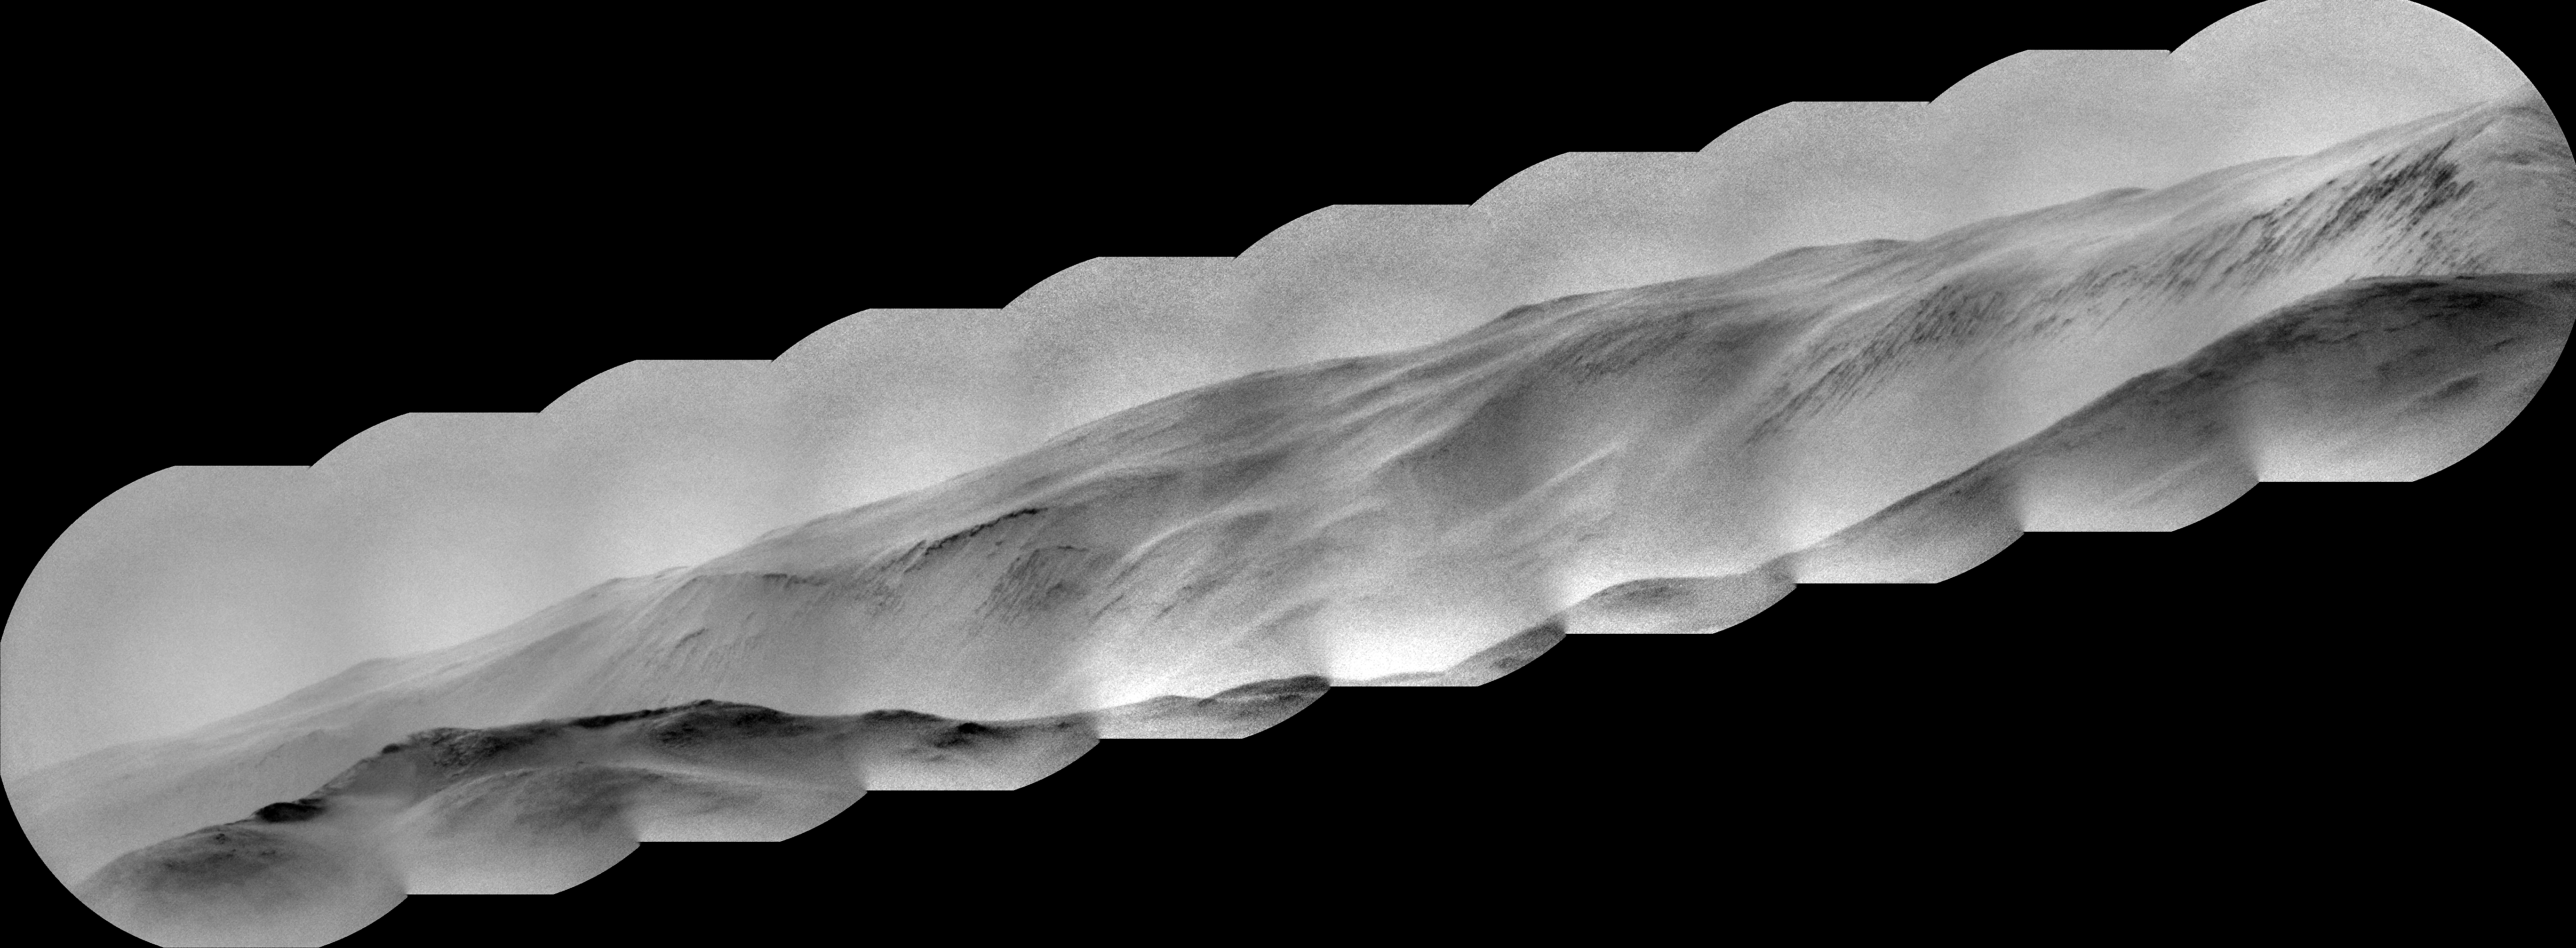

Curiosity’s ChemCam Views Summit and Cliffs Beyond Gale Crater

NASA’s Curiosity Mars rover captured this view of a mountain nearly 57 miles (91 kilometers) away and outside of Gale Crater, where Curiosity landed in 2012. The rover is currently in the foothills of Mount Sharp, a 3-mile-tall (5-kilometer-tall) mountain within the crater.

Estimated to be 8,202 feet (2,500 meters) tall, the mountain’s summit just peeks over the crater rim in the panorama. It has never been viewed with this much detail. Toward the lower left, dark rocky outcrops are visible.

Curiosity captured the view with its black-and-white Remote Micro Imager, or RMI. Part of the rover’s ChemCam instrument, RMI can be used like a small telescope to see distant features, creating a circular “spyglass” view. Ten RMI images taken on Aug. 28, 2025 (the 4,643rd Martian day, or sol of the mission) were stitched together to create the mosaic.

Curiosity was built by NASA’s Jet Propulsion Laboratory, which is managed by Caltech in Pasadena, California. JPL leads the mission on behalf of NASA’s Science Mission Directorate in Washington as part of NASA’s Mars Exploration Program portfolio. The U.S. Department of Energy’s Los Alamos National Laboratory, in Los Alamos, New Mexico, developed ChemCam in partnership with scientists and engineers funded by the French national space agency (CNES), the University of Toulouse, and the French national research agency (CNRS).

Credit: NASA/JPL-Caltech/LANL/CNES/CNRS/IRAP/IAS/LPG